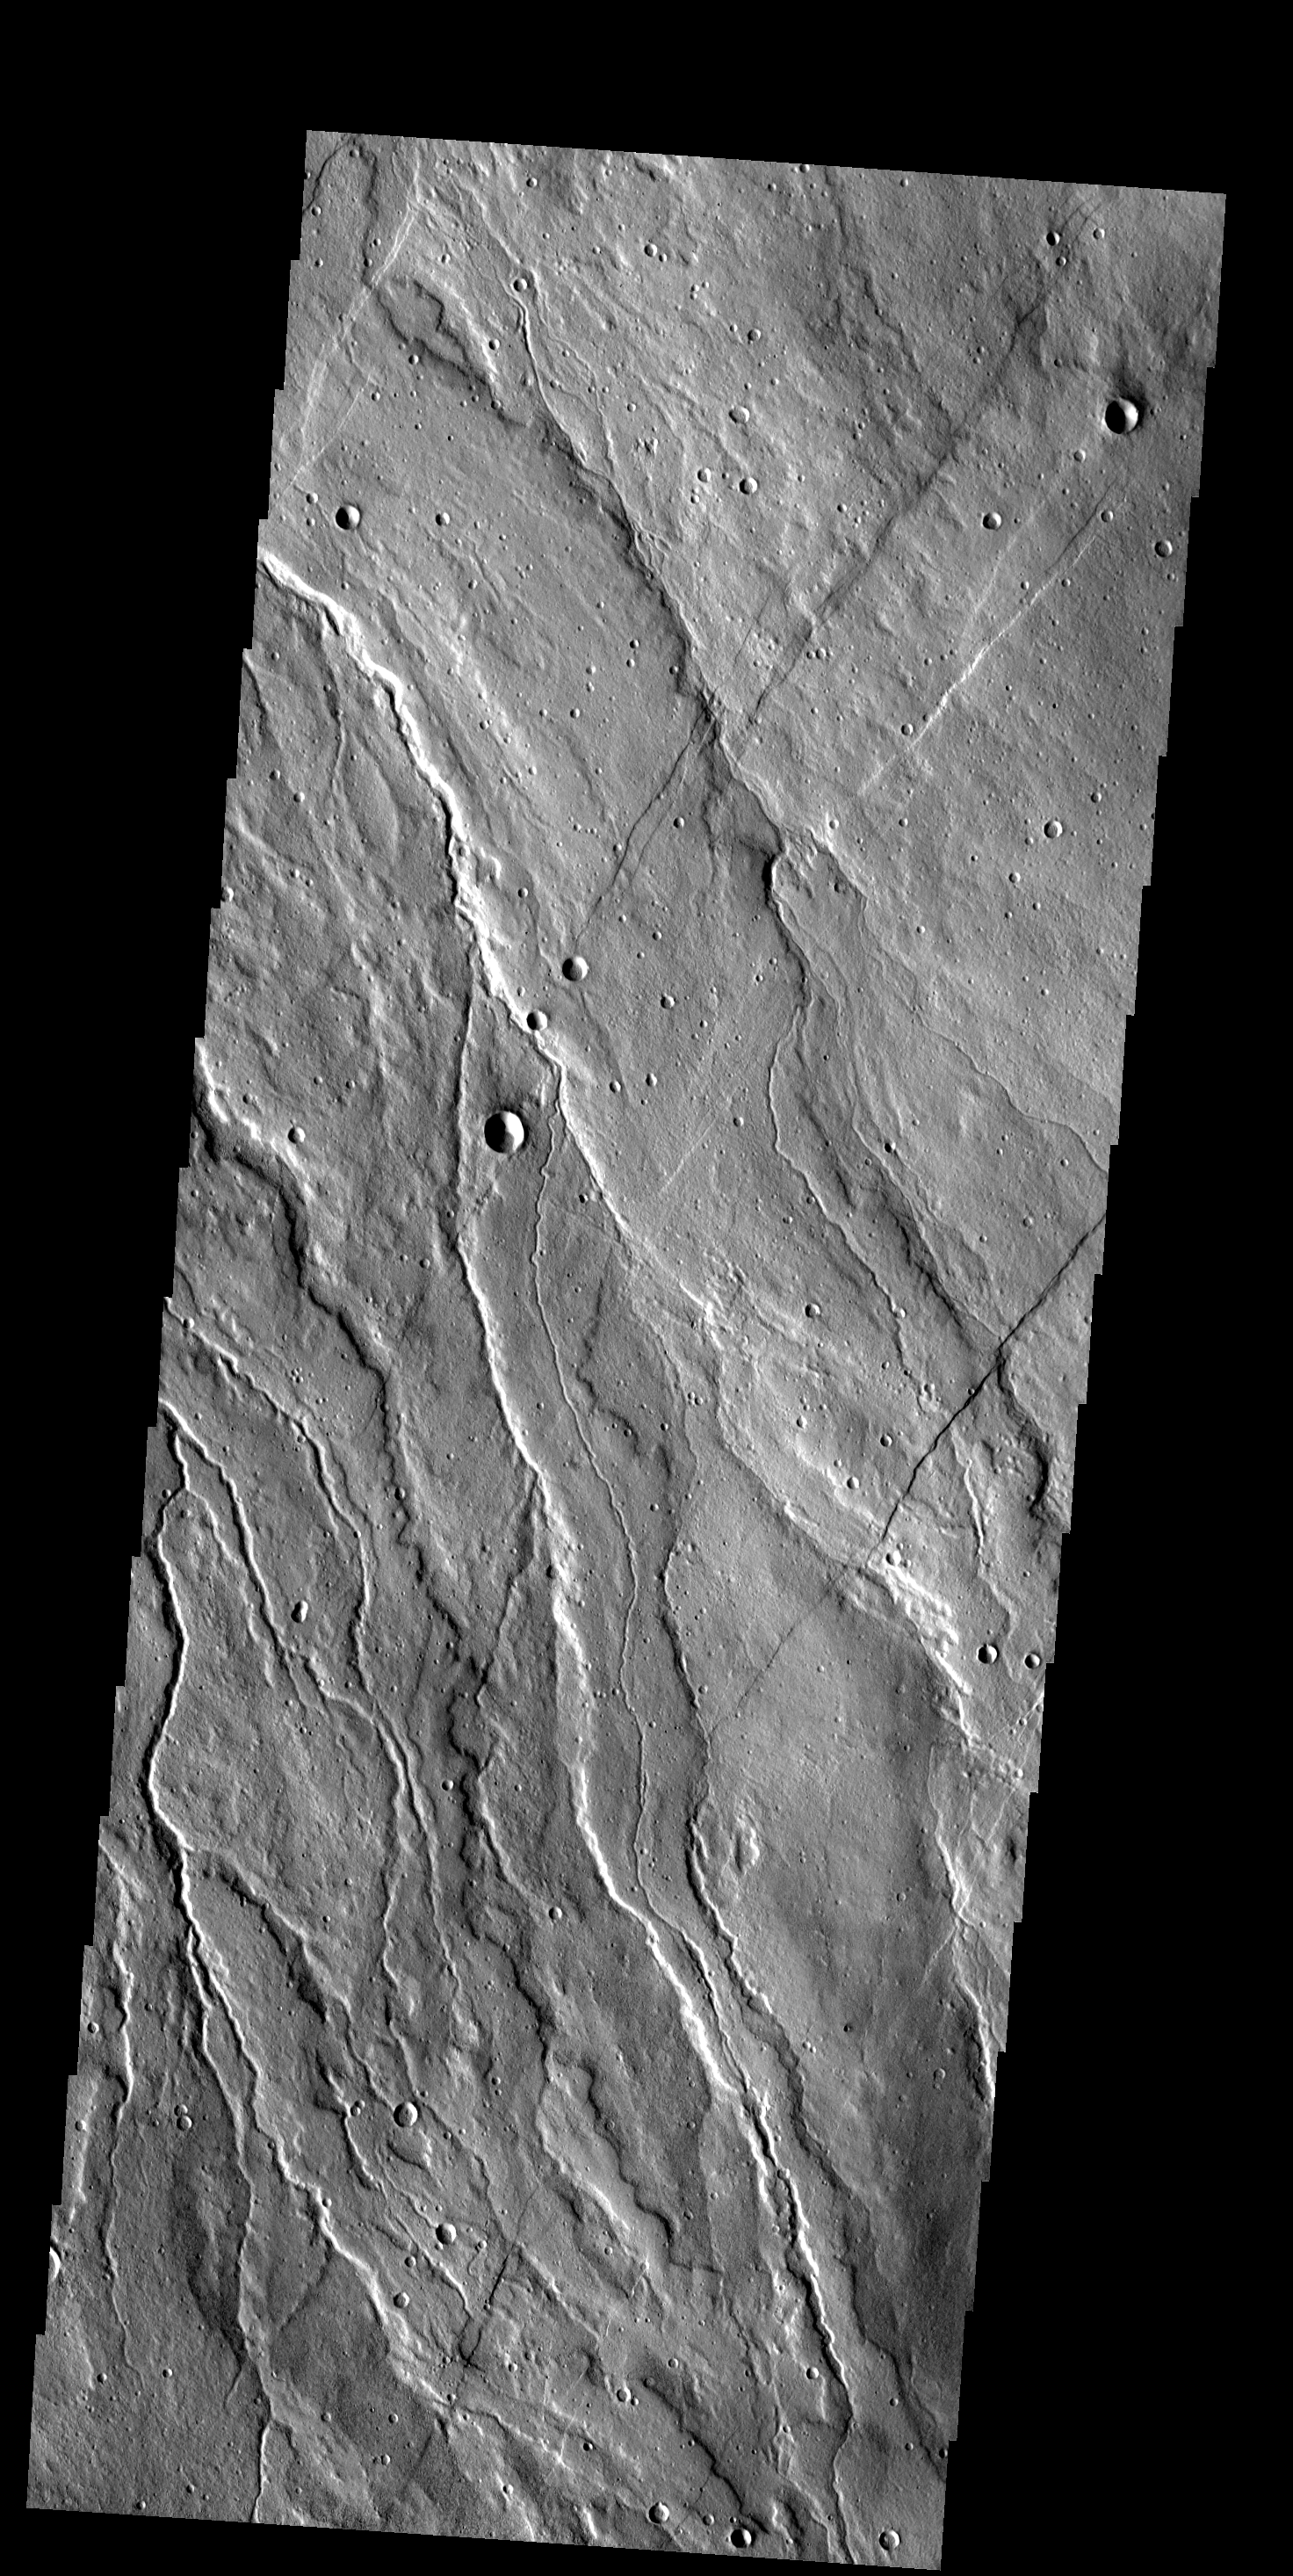

Alba Patera

These lava flows and channels are part of Alba Patera, a large collapsed volcano in the Tharsis region.

Image information: VIS instrument. Latitude 44.0N, Longitude 244.8E. 19 meter/pixel resolution.

Please see the THEMIS Data Citation Note for details on crediting THEMIS images.

Note: this THEMIS visual image has not been radiometrically nor geometrically calibrated for this preliminary release. An empirical correction has been performed to remove instrumental effects. A linear shift has been applied in the cross-track and down-track direction to approximate spacecraft and planetary motion. Fully calibrated and geometrically projected images will be released through the Planetary Data System in accordance with Project policies at a later time.

NASA’s Jet Propulsion Laboratory manages the 2001 Mars Odyssey mission for NASA’s Office of Space Science, Washington, D.C. The Thermal Emission Imaging System (THEMIS) was developed by Arizona State University, Tempe, in collaboration with Raytheon Santa Barbara Remote Sensing. The THEMIS investigation is led by Dr. Philip Christensen at Arizona State University. Lockheed Martin Astronautics, Denver, is the prime contractor for the Odyssey project, and developed and built the orbiter. Mission operations are conducted jointly from Lockheed Martin and from JPL, a division of the California Institute of Technology in Pasadena.

Credit: NASA/JPL/ASU